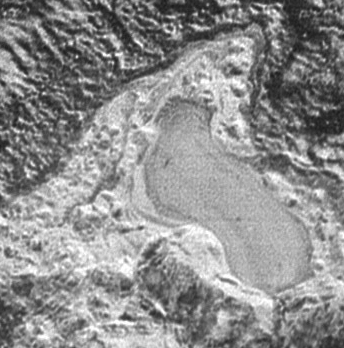

Pluto: On Frozen Pond

NASA’s New Horizons spacecraft spied several features on Pluto that offer evidence of a time millions or billions of years ago when — thanks to much higher pressure in Pluto’s atmosphere and warmer conditions on the surface — liquids might have flowed across and pooled on the surface of the distant world.

This feature appears to be a frozen, former lake of liquid nitrogen, located in a mountain range just north of Pluto’s informally named Sputnik Planum. Captured by the New Horizons’ Long Range Reconnaissance Imager (LORRI) as the spacecraft flew past Pluto on July 14, 2015, the image shows details as small as about 430 feet (130 meters). At its widest point the possible lake appears to be about 20 miles (30 kilometers) across.

The Johns Hopkins University Applied Physics Laboratory in Laurel, Maryland, designed, built, and operates the New Horizons spacecraft, and manages the mission for NASA’s Science Mission Directorate. The Southwest Research Institute, based in San Antonio, leads the science team, payload operations and encounter science planning. New Horizons is part of the New Frontiers Program managed by NASA’s Marshall Space Flight Center in Huntsville, Alabama.

Credit: NASA/Johns Hopkins University Applied Physics Laboratory/Southwest Research Institute